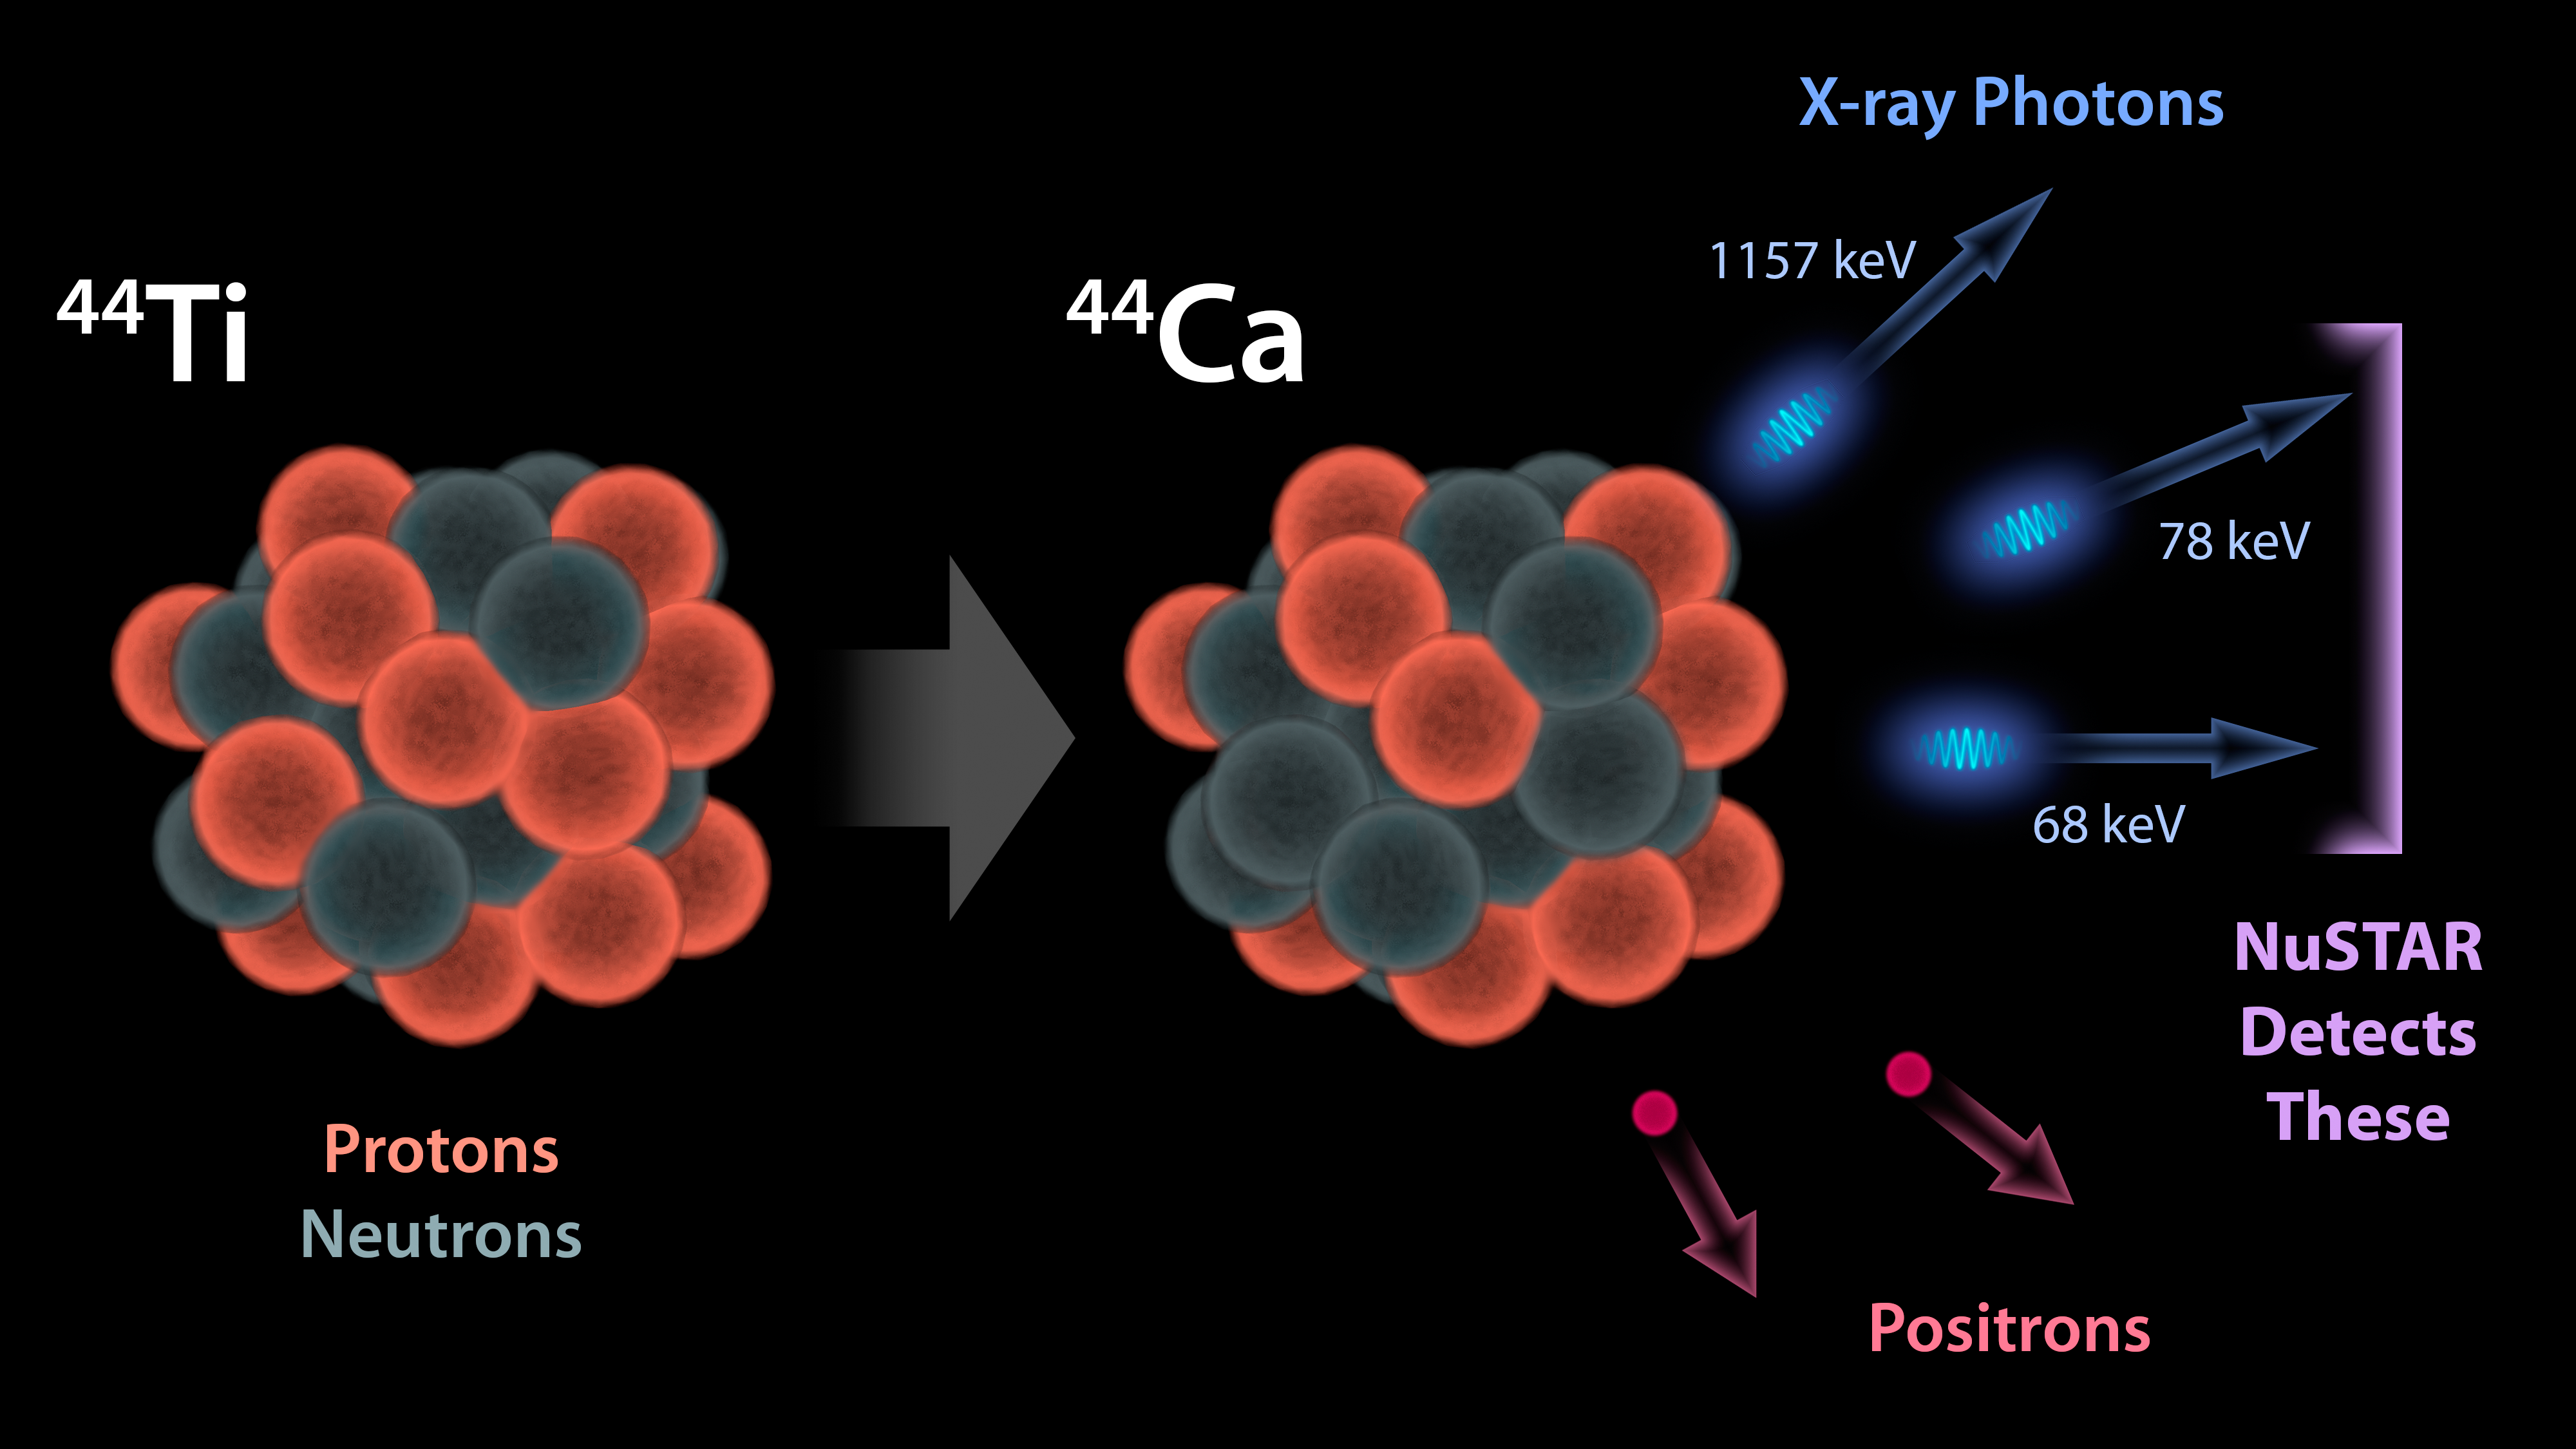

The Creation of Titanium in Stars

This diagram illustrates why NASA's Nuclear Spectroscopic Telescope Array, or NuSTAR, can see radioactivity in the remains of exploded stars for the first time.

When stars blow up in supernovas, they fuse lighter elements together into heavier ones, seeding the universe with the ingredients that go into making stars, planets and even people. Some of the elements produced in supernovas are radioactive, which means they are unstable and decay into lighter elements. When this happens, the radioactive substances give off energy in the form of particles called positrons -- and light, which is made up of photons.

One of the radioactive elements created in supernovas is titanium-44 (44 denotes the total number of protons and neutrons in an atom). Titanium-44 decays into calcium-44, and in the process, gives off high-energy X-ray photons. NuSTAR is the first telescope capable of creating detailed pictures of these high-energy X-ray photons. As a result, NuSTAR can map the radioactivity in supernova remnants for the first time, revealing new details about how massive stars explode.

Credit: NASA/JPL-Caltech